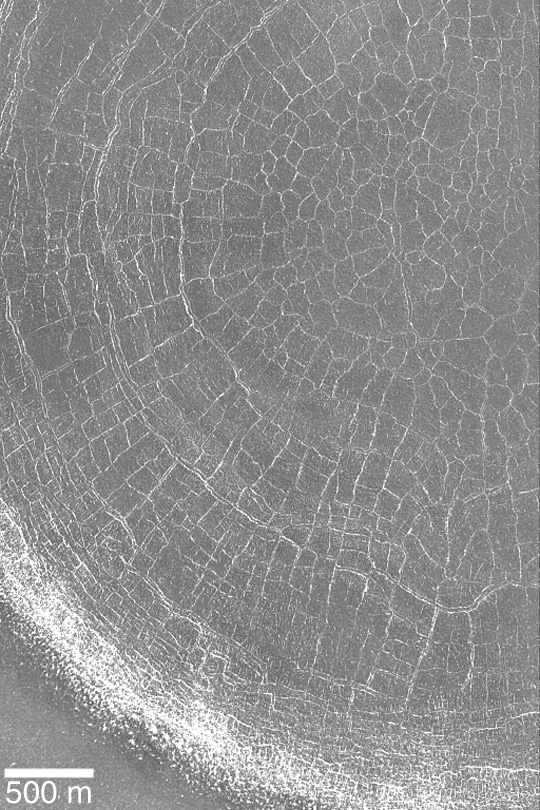

Spiders from Mars?

MGS MOC Release No. MOC2-426, 19 July 2003

No, this is not a picture of a giant, martian spider web. This Mars Global Surveyor (MGS) Mars Orbiter Camera (MOC) image shows a plethora of polygonal features on the floor of a northern hemisphere impact crater near 65.6°N, 327.7°W. The picture was acquired during spring, after the seasonal carbon dioxide frost cap had largely migrated through the region. At the time the picture was taken, remnants of seasonal frost remained on the crater rim and on the edges of the troughs that bound each of the polygons. Frost often provides a helpful hint as to where polygons and patterned ground occur. The polygons, if they were on Earth, would indicate the presence of freeze-thaw cycles in ground ice. Although uncertain, the same might be true of Mars. Sunlight illuminates the scene from the lower left.

Credit: NASA/JPL/Malin Space Science Systems